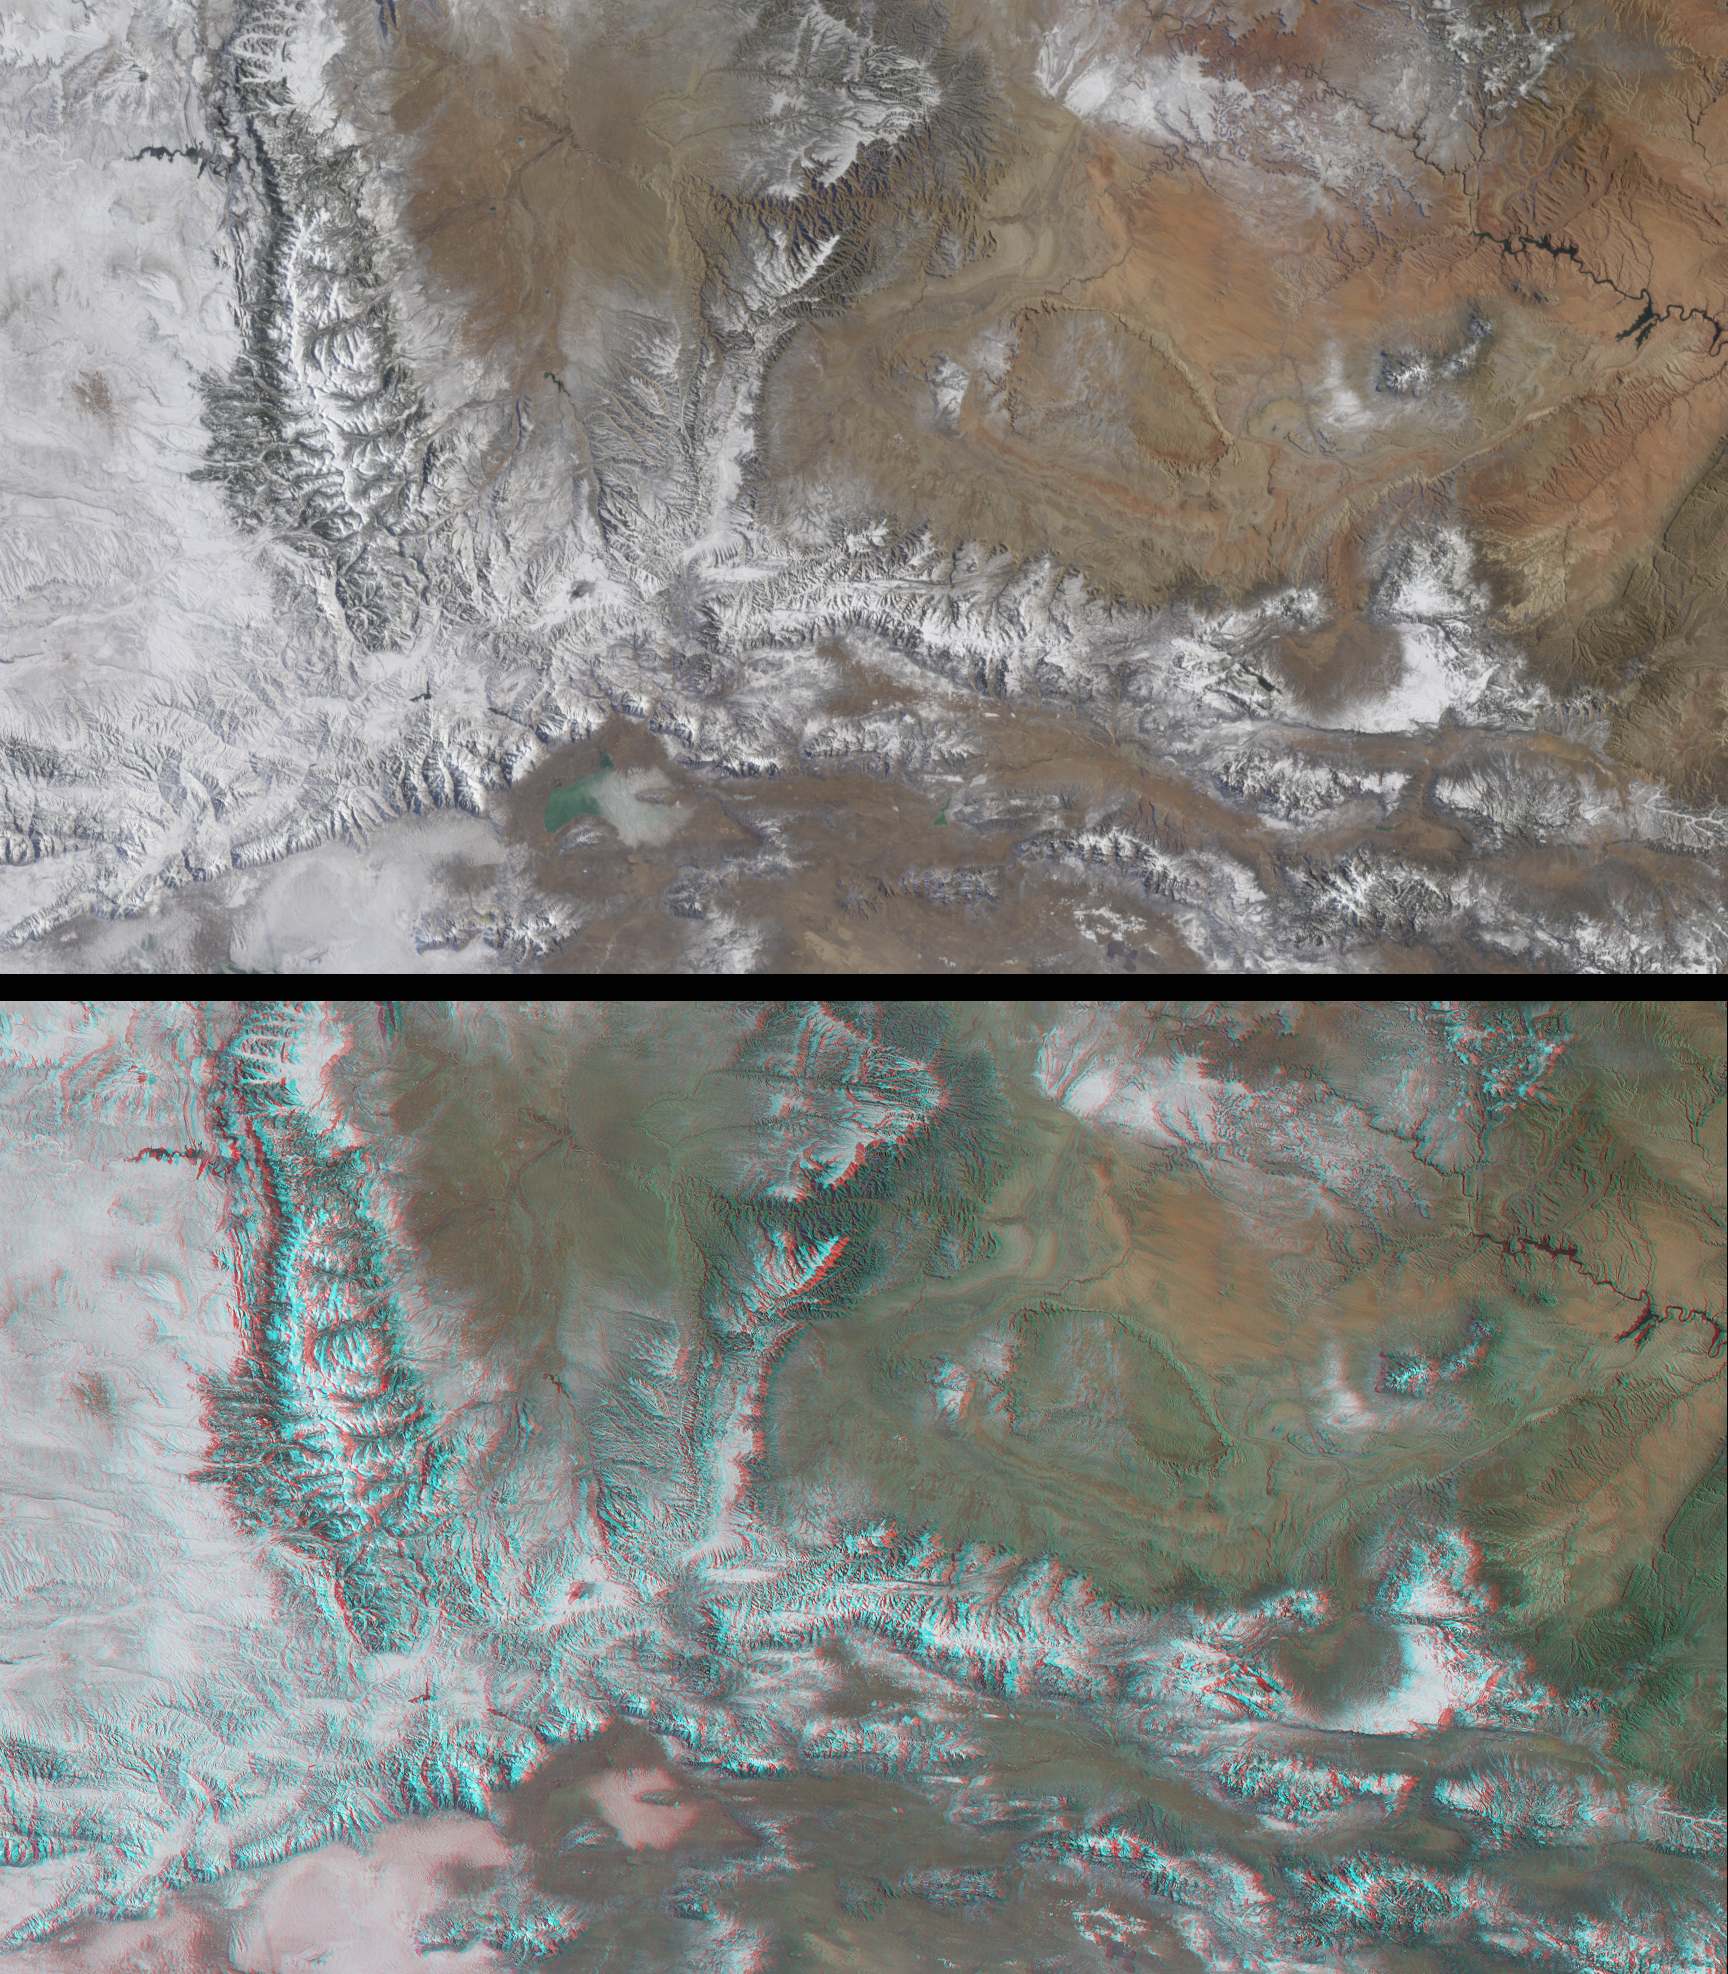

Snow-Covered Peaks of the Wasatch and Uinta Mountains

The peaks of the Wasatch and Uinta Ranges provide spectacular backdrops for the 2002 Winter Olympics, to be held in Salt Lake City, Utah. The mountains surrounding Salt Lake City are renowned for the dry, powdery snow that results from the arid climate and location at the western edge of the Rocky Mountains and eastern rim of the Great Basin.

This early-winter image pair was acquired by the Multi-angle Imaging SpectroRadiometer on December 31, 2000 during Terra orbit 5525. The top image is a natural-color view from MISR’s nadir (downward-looking) camera, and the bottom image is a stereo anaglyph created using red-band data from MISR’s 46-degree forward-looking camera, and green and blue-band data from the nadir camera. In order to facilitate stereo viewing, the images have been oriented with north at the left and west at the bottom. To observe the 3-D effect of the stereo anaglyph, red/blue glasses should be used with the red filter placed over your left eye. Information on ordering glasses can be found here.

The canyons and peaks of the Uinta and Wasatch Mountains are particularly striking in the stereo view. The Uinta Mountains contain the highest peaks in Utah and are notable as the most prominent east-west trending range in the contiguous United States. The upper left corner of the image contains a portion of Wyoming, and part of the Colorado River can be seen near the right-hand edge. Each image represents an area of approximately 270 kilometers x 475 kilometers.

MISR was built and is managed by NASA’s Jet Propulsion Laboratory, Pasadena, CA, for NASA’s Office of Earth Science, Washington, DC. The Terra satellite is managed by NASA’s Goddard Space Flight Center, Greenbelt, MD. JPL is a division of the California Institute of Technology.

Credit: NASA/GSFC/LaRC/JPL, MISR Team